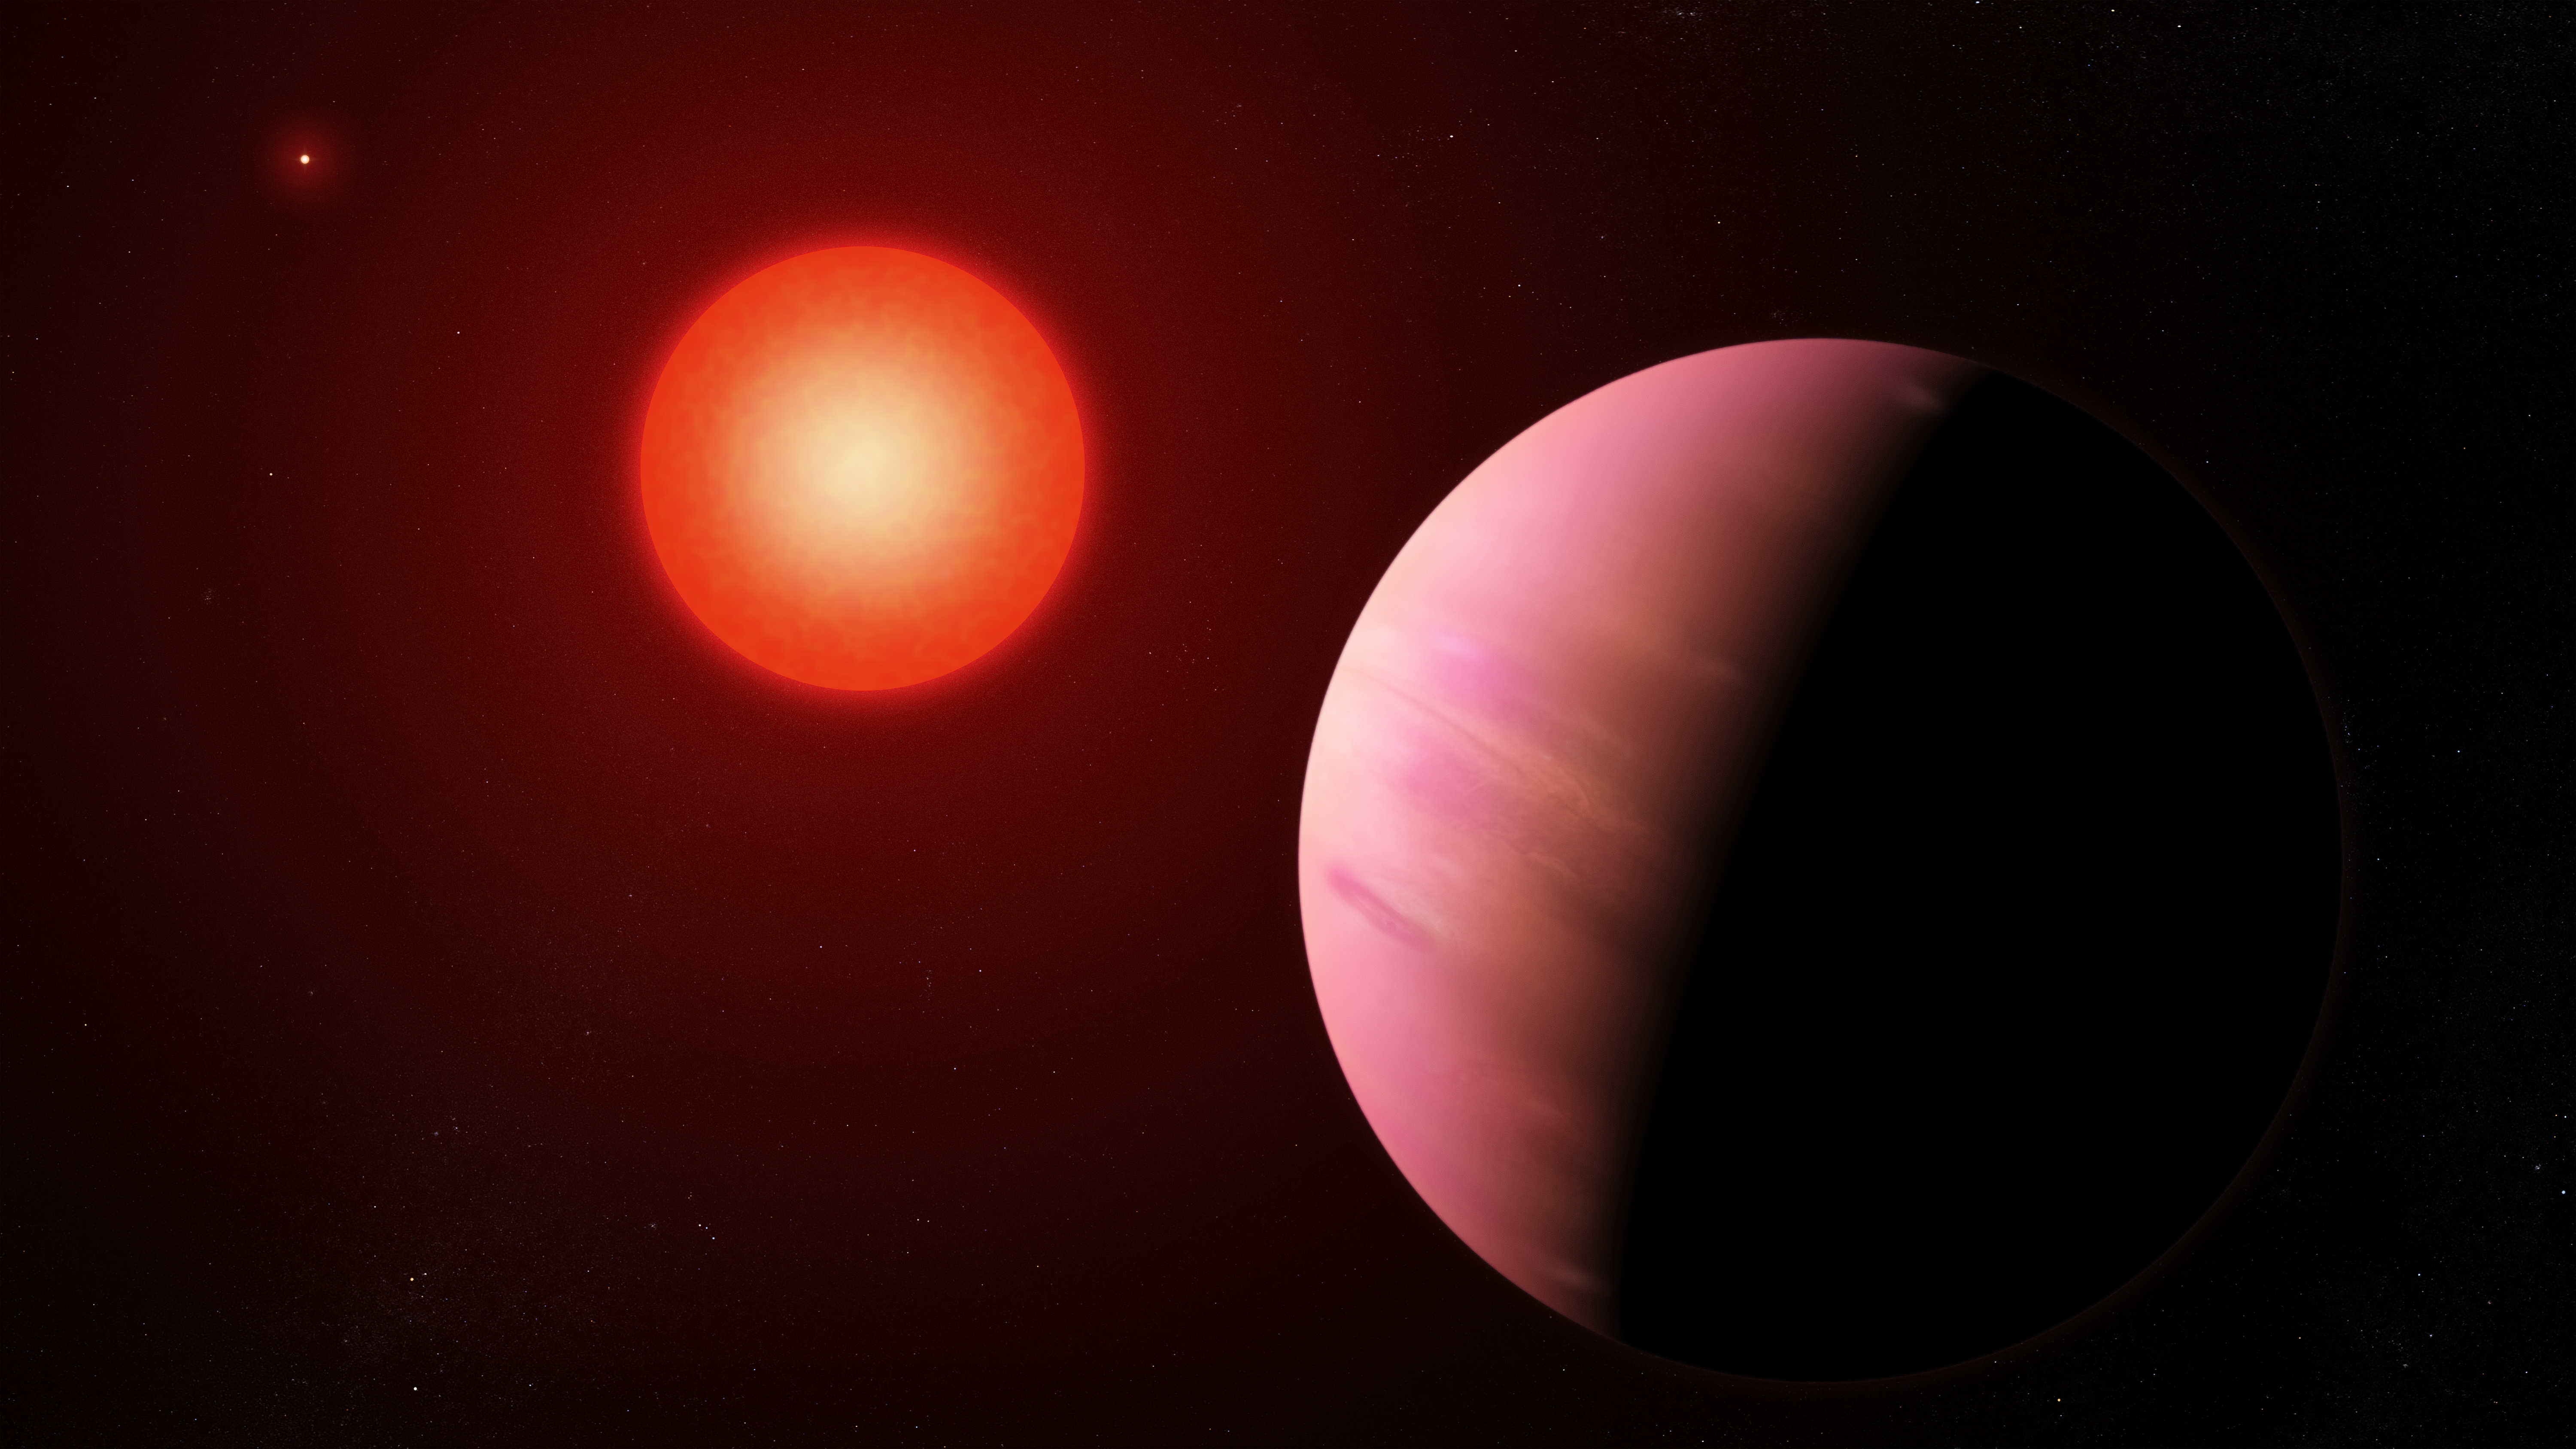

K2-288Bb (Artist’s Illustration)

The newfound planet K2-288Bb, illustrated here, is slightly smaller than Neptune. Located about 226 light-years away, it orbits the fainter member of a pair of cool M-type stars every 31.3 days.

NASA’s Jet Propulsion Laboratory, Pasadena, California, manages the Spitzer Space Telescope mission for NASA’s Science Mission Directorate, Washington. Science operations are conducted at the Spitzer Science Center at Caltech in Pasadena, California. Spacecraft operations are based at Lockheed Martin Space Systems Company, Littleton, Colorado. Data are archived at the Infrared Science Archive housed at the Infrared Processing and Analysis Center at Caltech. Caltech manages JPL for NASA.

NASA Ames manages the Kepler and K2 missions for NASA’s Science Mission Directorate. JPL managed Kepler mission development. Ball Aerospace & Technologies Corporation operates the flight system with support from the Laboratory for Atmospheric and Space Physics at the University of Colorado in Boulder.

Credit: NASA’s Goddard Space Flight Center/Francis Reddy